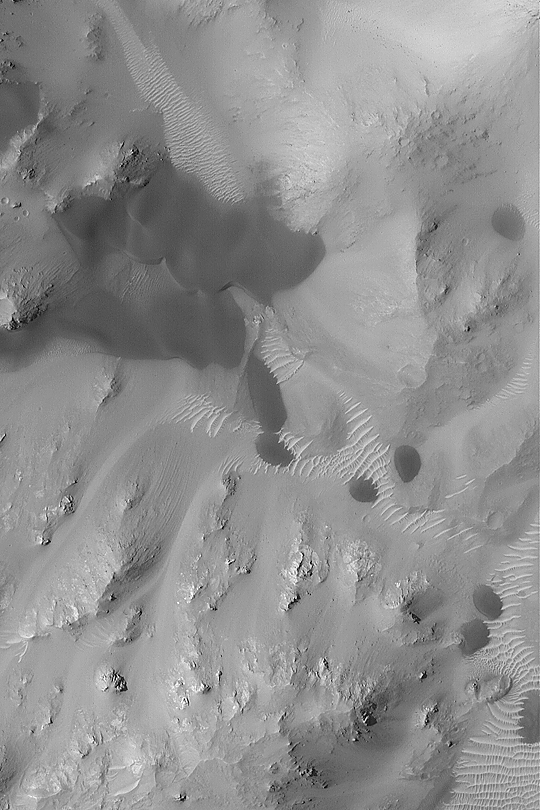

Windblown Dunes and Ripples

MGS MOC Release No. MOC2-411, 4 July 2003

July 4, 2003, is the 6th anniversary of the Mars Pathfinder landing. One of the elements carried to the red planet by Pathfinder was the Wind Sock Experiment. This project was designed to measure wind activity by taking pictures of three aluminum “wind socks.” While the winds at the Mars Pathfinder site did not blow particularly strong during the course of that mission, dust storms seen from orbit and Earth-based telescopes attest to the fact that wind is a major force of change on the dry, desert surface of Mars today. This Mars Global Surveyor (MGS) Mars Orbiter Camera (MOC) narrow angle image shows dark sand dunes and lighter-toned ripples trapped among the mountainous central peak of an old impact crater in Terra Tyrrhena near 13.9°S, 246.7°W. The dune slip faces–the steepest slope on the larger dunes–indicate sand transport is from the top/upper left toward the bottom/lower right. North is toward the top/upper right; the picture is 3 km (1.9 mi) across. Sunlight illuminates the scene from the upper left. This picture was obtained in April 2003.

Credit: NASA/JPL/Malin Space Science Systems